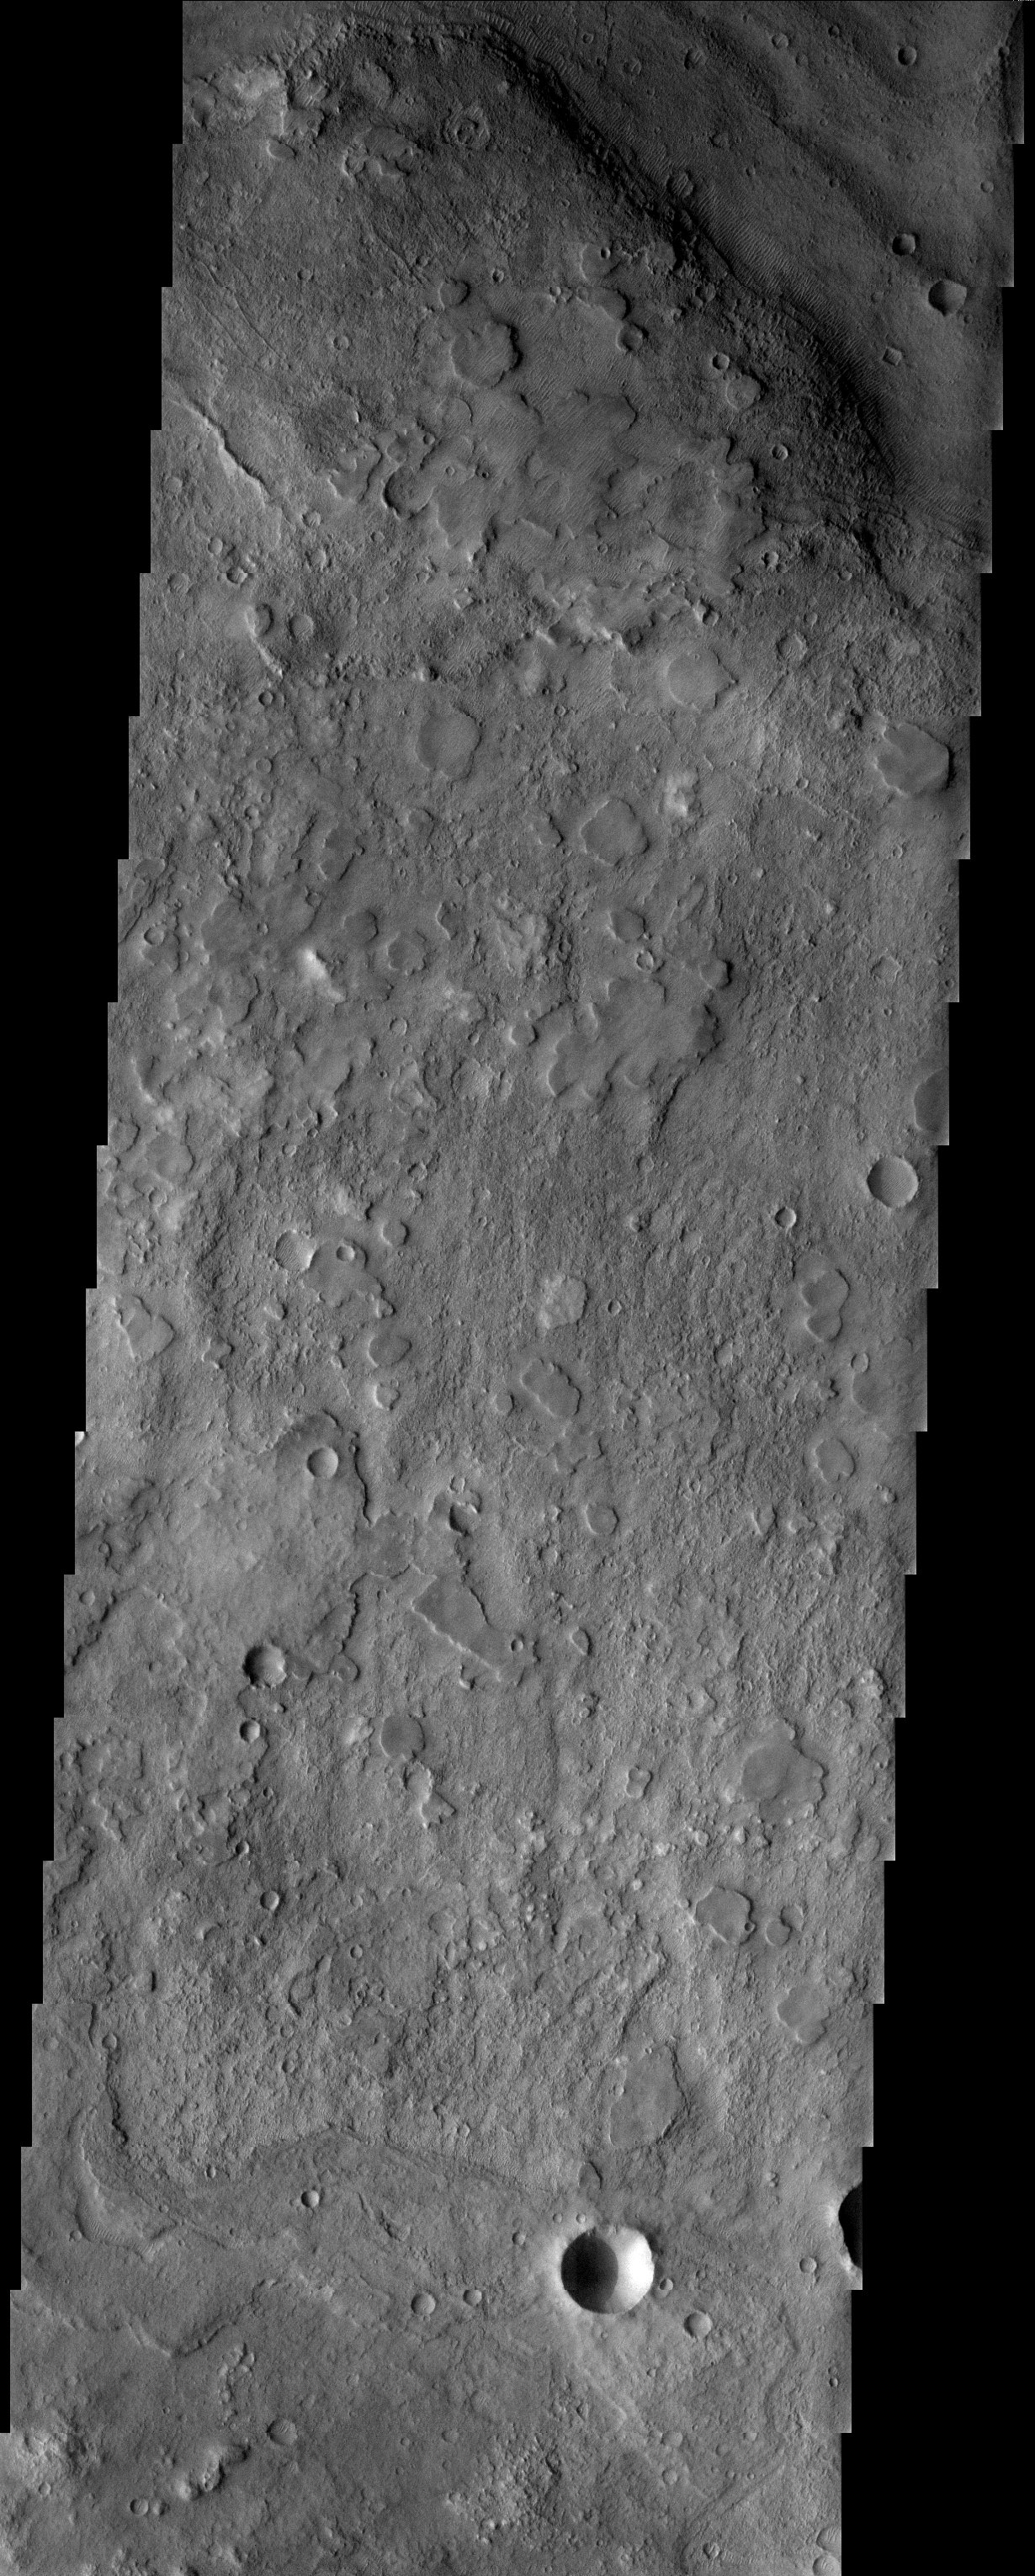

Huygens Crater

Released 15 July 2003

The floor of the 450 km diameter crater named after Dutch astronomer Christian Huygens (1629-1695) shows an unusual texture. Smooth-topped mesas are scattered across a more rugged surface. The mesas are testament to a former smooth layer of material that is in the process of eroding away.

Image information: VIS instrument. Latitude -16.2, Longitude 54.5 East (305.5 West). 19 meter/pixel resolution.

Note: this THEMIS visual image has not been radiometrically nor geometrically calibrated for this preliminary release. An empirical correction has been performed to remove instrumental effects. A linear shift has been applied in the cross-track and down-track direction to approximate spacecraft and planetary motion. Fully calibrated and geometrically projected images will be released through the Planetary Data System in accordance with Project policies at a later time.

NASA’s Jet Propulsion Laboratory manages the 2001 Mars Odyssey mission for NASA’s Office of Space Science, Washington, D.C. The Thermal Emission Imaging System (THEMIS) was developed by Arizona State University, Tempe, in collaboration with Raytheon Santa Barbara Remote Sensing. The THEMIS investigation is led by Dr. Philip Christensen at Arizona State University. Lockheed Martin Astronautics, Denver, is the prime contractor for the Odyssey project, and developed and built the orbiter. Mission operations are conducted jointly from Lockheed Martin and from JPL, a division of the California Institute of Technology in Pasadena.

Credit: NASA/JPL/Arizona State University